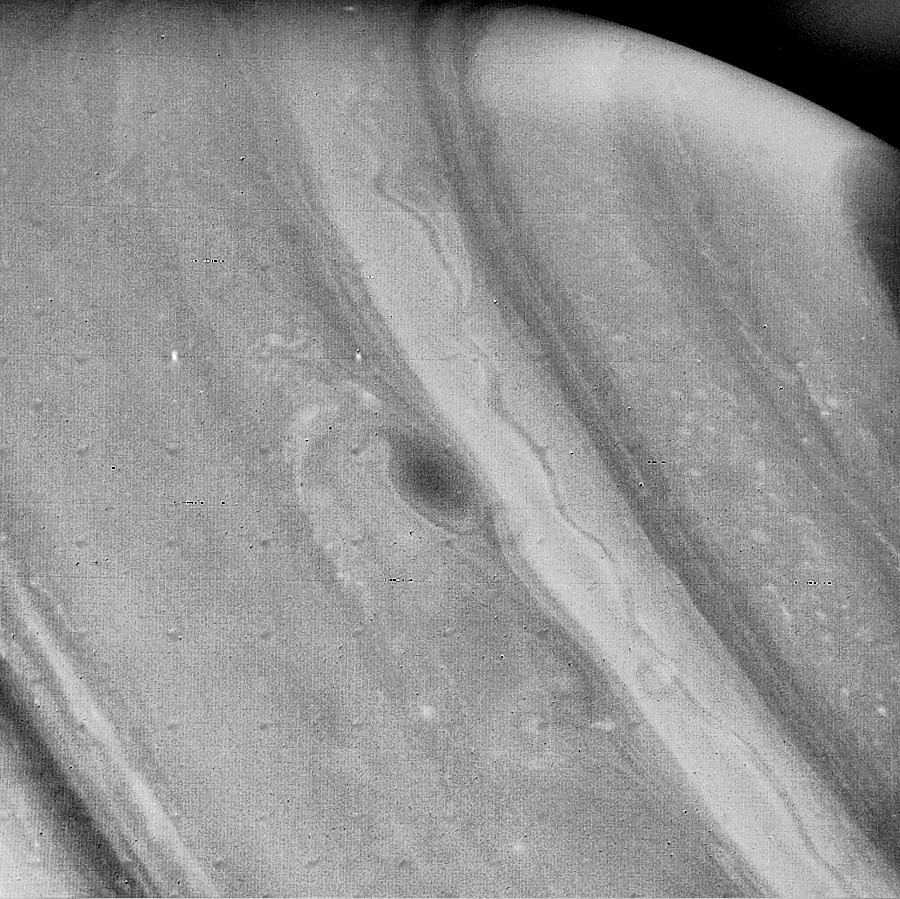

Voyager 2 Image of Saturn

This Voyager 2 image of Saturn, obtained Aug. 21 from a distance of 5.4 million kilometers (3.4 million miles), shows further evidence of weather patterns at all latitudes. A stream of clouds is moving in the westward flow at about 15 meters-per-second (33 mph). The clouds are attached to a large spot about 3,000 km. (1,900 mi.) in diameter; the spot moves eastward at about 30 meters-per-second (65 mph) and shows the anti-cyclonic rotation of the combined features. Another spot is seen to the east of the larger cloud, with a similar anti-cyclonic rotation. This ribbonlike feature seen in the latitude band centered at 47 north marks a high-speed jet of about 150 meters-per-second (330 mph). Further small-scale clouds are evident toward the polar region (upper right). The Voyager project is managed for NASA by the Jet Propulsion Laboratory, Pasadena, Calif.

Credit: NASA/JPL